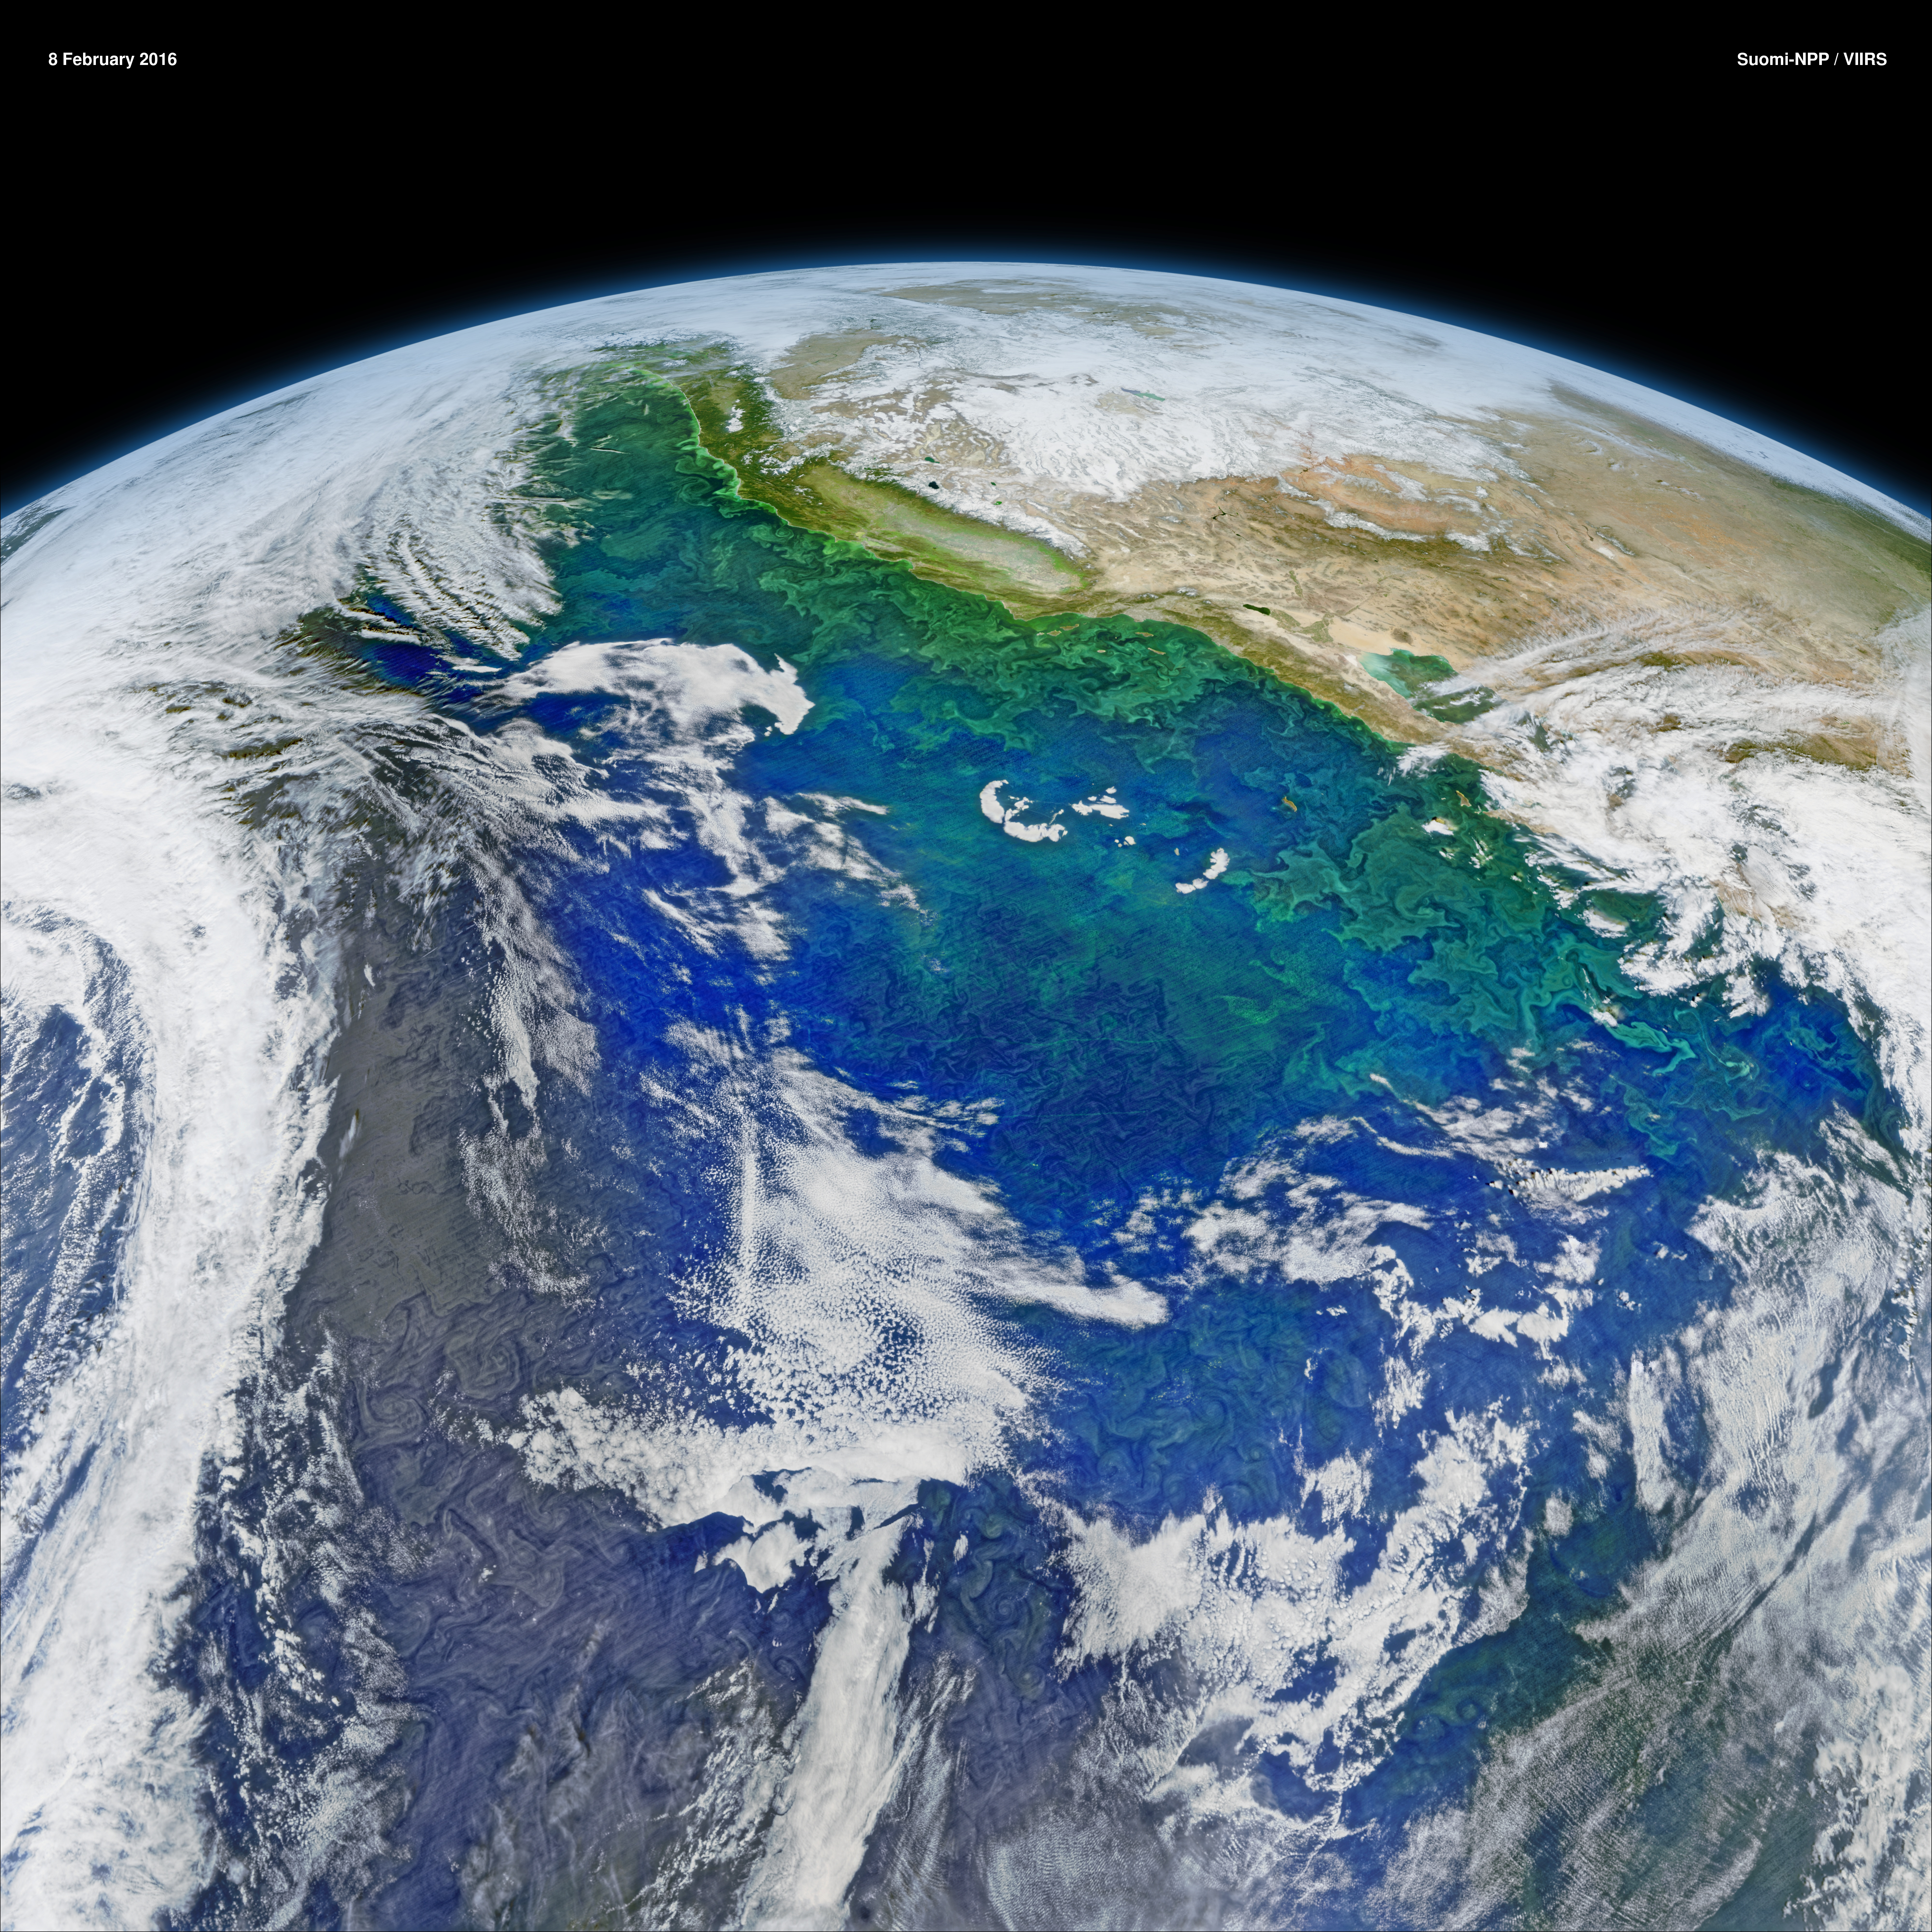

The California Current System

This February 8, 2016 composite image reveals the complex distribution of phytoplankton in one of Earth's eastern boundary upwelling systems — the California Current. Recent work suggests that our warming climate my be increasing the intensity of upwelling in such regions with possible repercussions for the species that comprise those ecosystems. NASA's OceanColor Web is supported by the Ocean Biology Processing Group (OBPG) at NASA's Goddard Space Flight Center. Our responsibilities include the collection, processing, calibration, validation, archive and distribution of ocean-related products from a large number of operational, satellite-based remote-sensing missions providing ocean color, sea surface temperature and sea surface salinity data to the international research community since 1996.

Credit: NASA/Goddard/Suomin-NPP/VIIRS